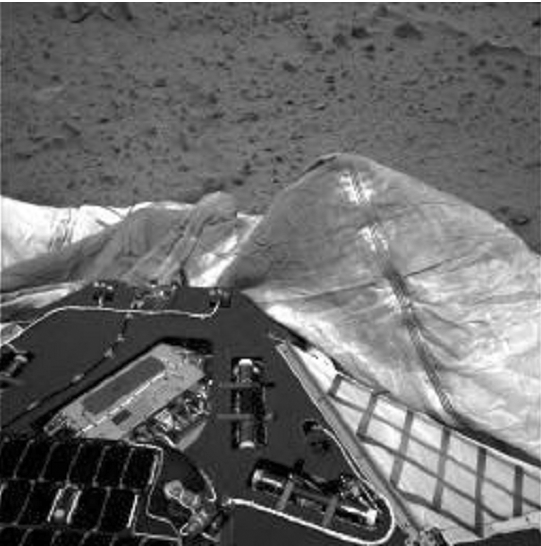

Airbag Deflates on Mars

This image, taken by the navigation camera onboard the Mars Exploration Rover Spirit, shows the airbags used to protect the rover during landing. One bright, dust-covered bag is slightly puffed up against the lander.

Credit: NASA/JPL